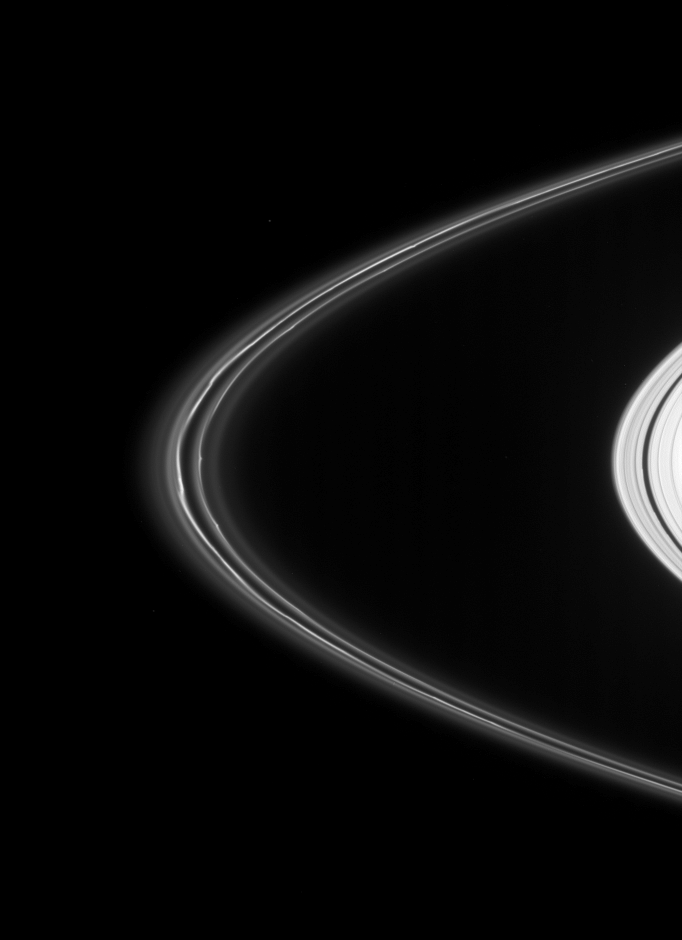

F Ring Informants

Ever-changing kinks and wiggles define Saturn’s dynamic F ring. The evolution of F-ring features like those seen here are of interest to ring scientists because they reveal a great deal about the processes shaping the ring’s structure.

This view looks toward the unilluminated side of the rings from about 4 degrees above the ringplane.

The image was taken in visible light with the Cassini spacecraft narrow-angle camera on March 15, 2008. The view was obtained at a distance of approximately 1.3 million kilometers (821,000 miles) from Saturn and at a Sun-Saturn-spacecraft, or phase, angle of 16 degrees. Image scale is 8 kilometers (5 miles) per pixel.

The Cassini-Huygens mission is a cooperative project of NASA, the European Space Agency and the Italian Space Agency. The Jet Propulsion Laboratory, a division of the California Institute of Technology in Pasadena, manages the mission for NASA’s Science Mission Directorate, Washington, D.C. The Cassini orbiter and its two onboard cameras were designed, developed and assembled at JPL. The imaging operations center is based at the Space Science Institute in Boulder, Colo.

Credit: NASA/JPL/Space Science Institute